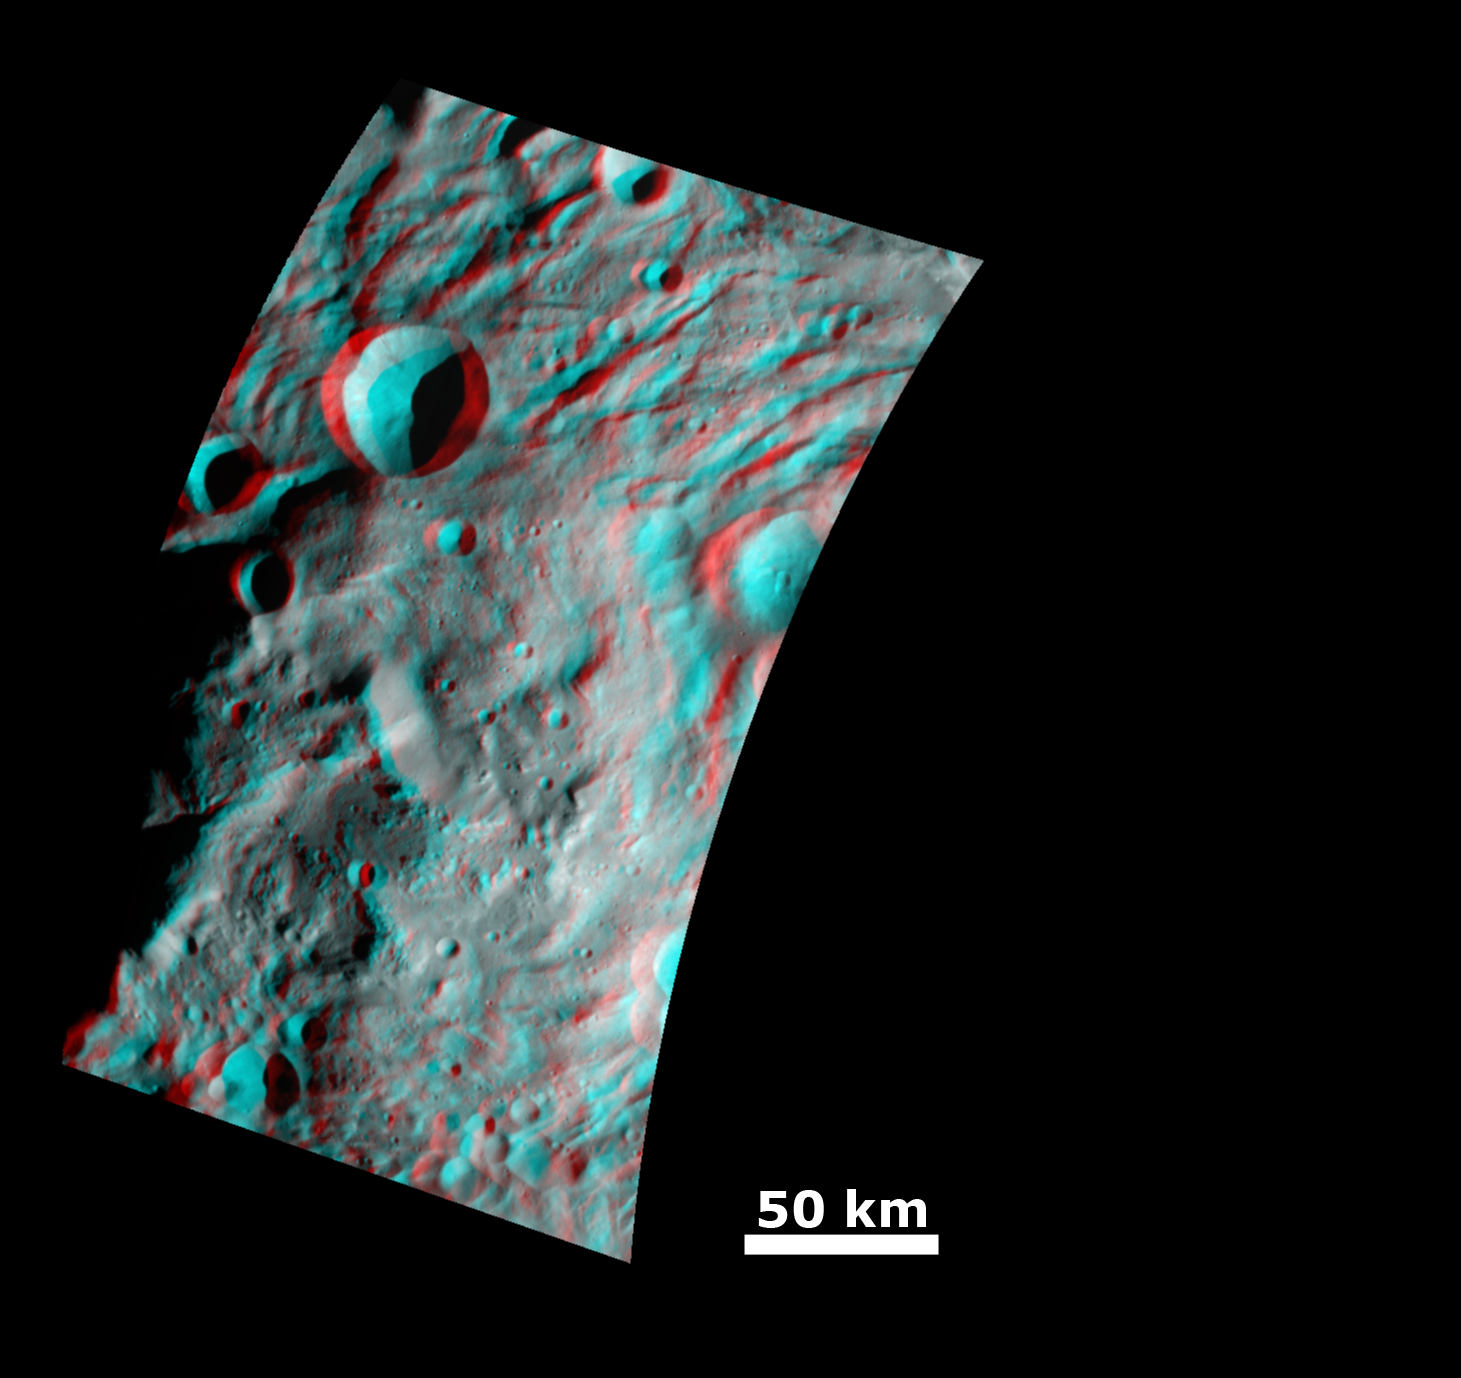

Impact Crater and Mountain-central Complex in Vesta’s South Polar Region (Anaglyph)

This anaglyph image shows the topography of the mountain/central complex in Vesta’s south polar region. When viewed correctly this image shows a 3D view of Vesta’s surface. This effect was achieved by superimposing two differently colored images with an offset to create depth. To view this image in 3D use red-green, or red-blue, glasses (left eye: red; right eye: green/blue). The depth effect/ topography differences in this image were calculated from the shape model of Vesta. There is a nice height contrast between the high, roughly circular mountain/central complex in the center of the image and the deep crater in the top of the image. The grooves and hummocky (e.g. wavy/ undulating) terrane of the south polar depression also show up clearly in the top of the image. Another prominent feature is the large scarp (upside-down V shape) on the top of the mountain/ central complex.

The framing camera (FC) instrument aboard NASA’s Dawn spacecraft obtained the images used to make this anaglyph on 11th and 14th August 2011. The distance from Dawn to the surface of Vesta was 2740km at this time. The image has a resolution of about 260 meters per pixel.

The Dawn mission to Vesta and Ceres is managed by NASA’s Jet Propulsion Laboratory, a division of the California Institute of Technology in Pasadena, for NASA’s Science Mission Directorate, Washington D.C. UCLA is responsible for overall Dawn mission science. Dawn’s VIR was provided by ASI, the Italian Space Agency and is managed by INAF, Italy’s National Institute for Astrophysics, in collaboration with Selex Galileo, where it was built.

Credit: NASA/JPL-Caltech/UCLA/MPS/DLR/IDA